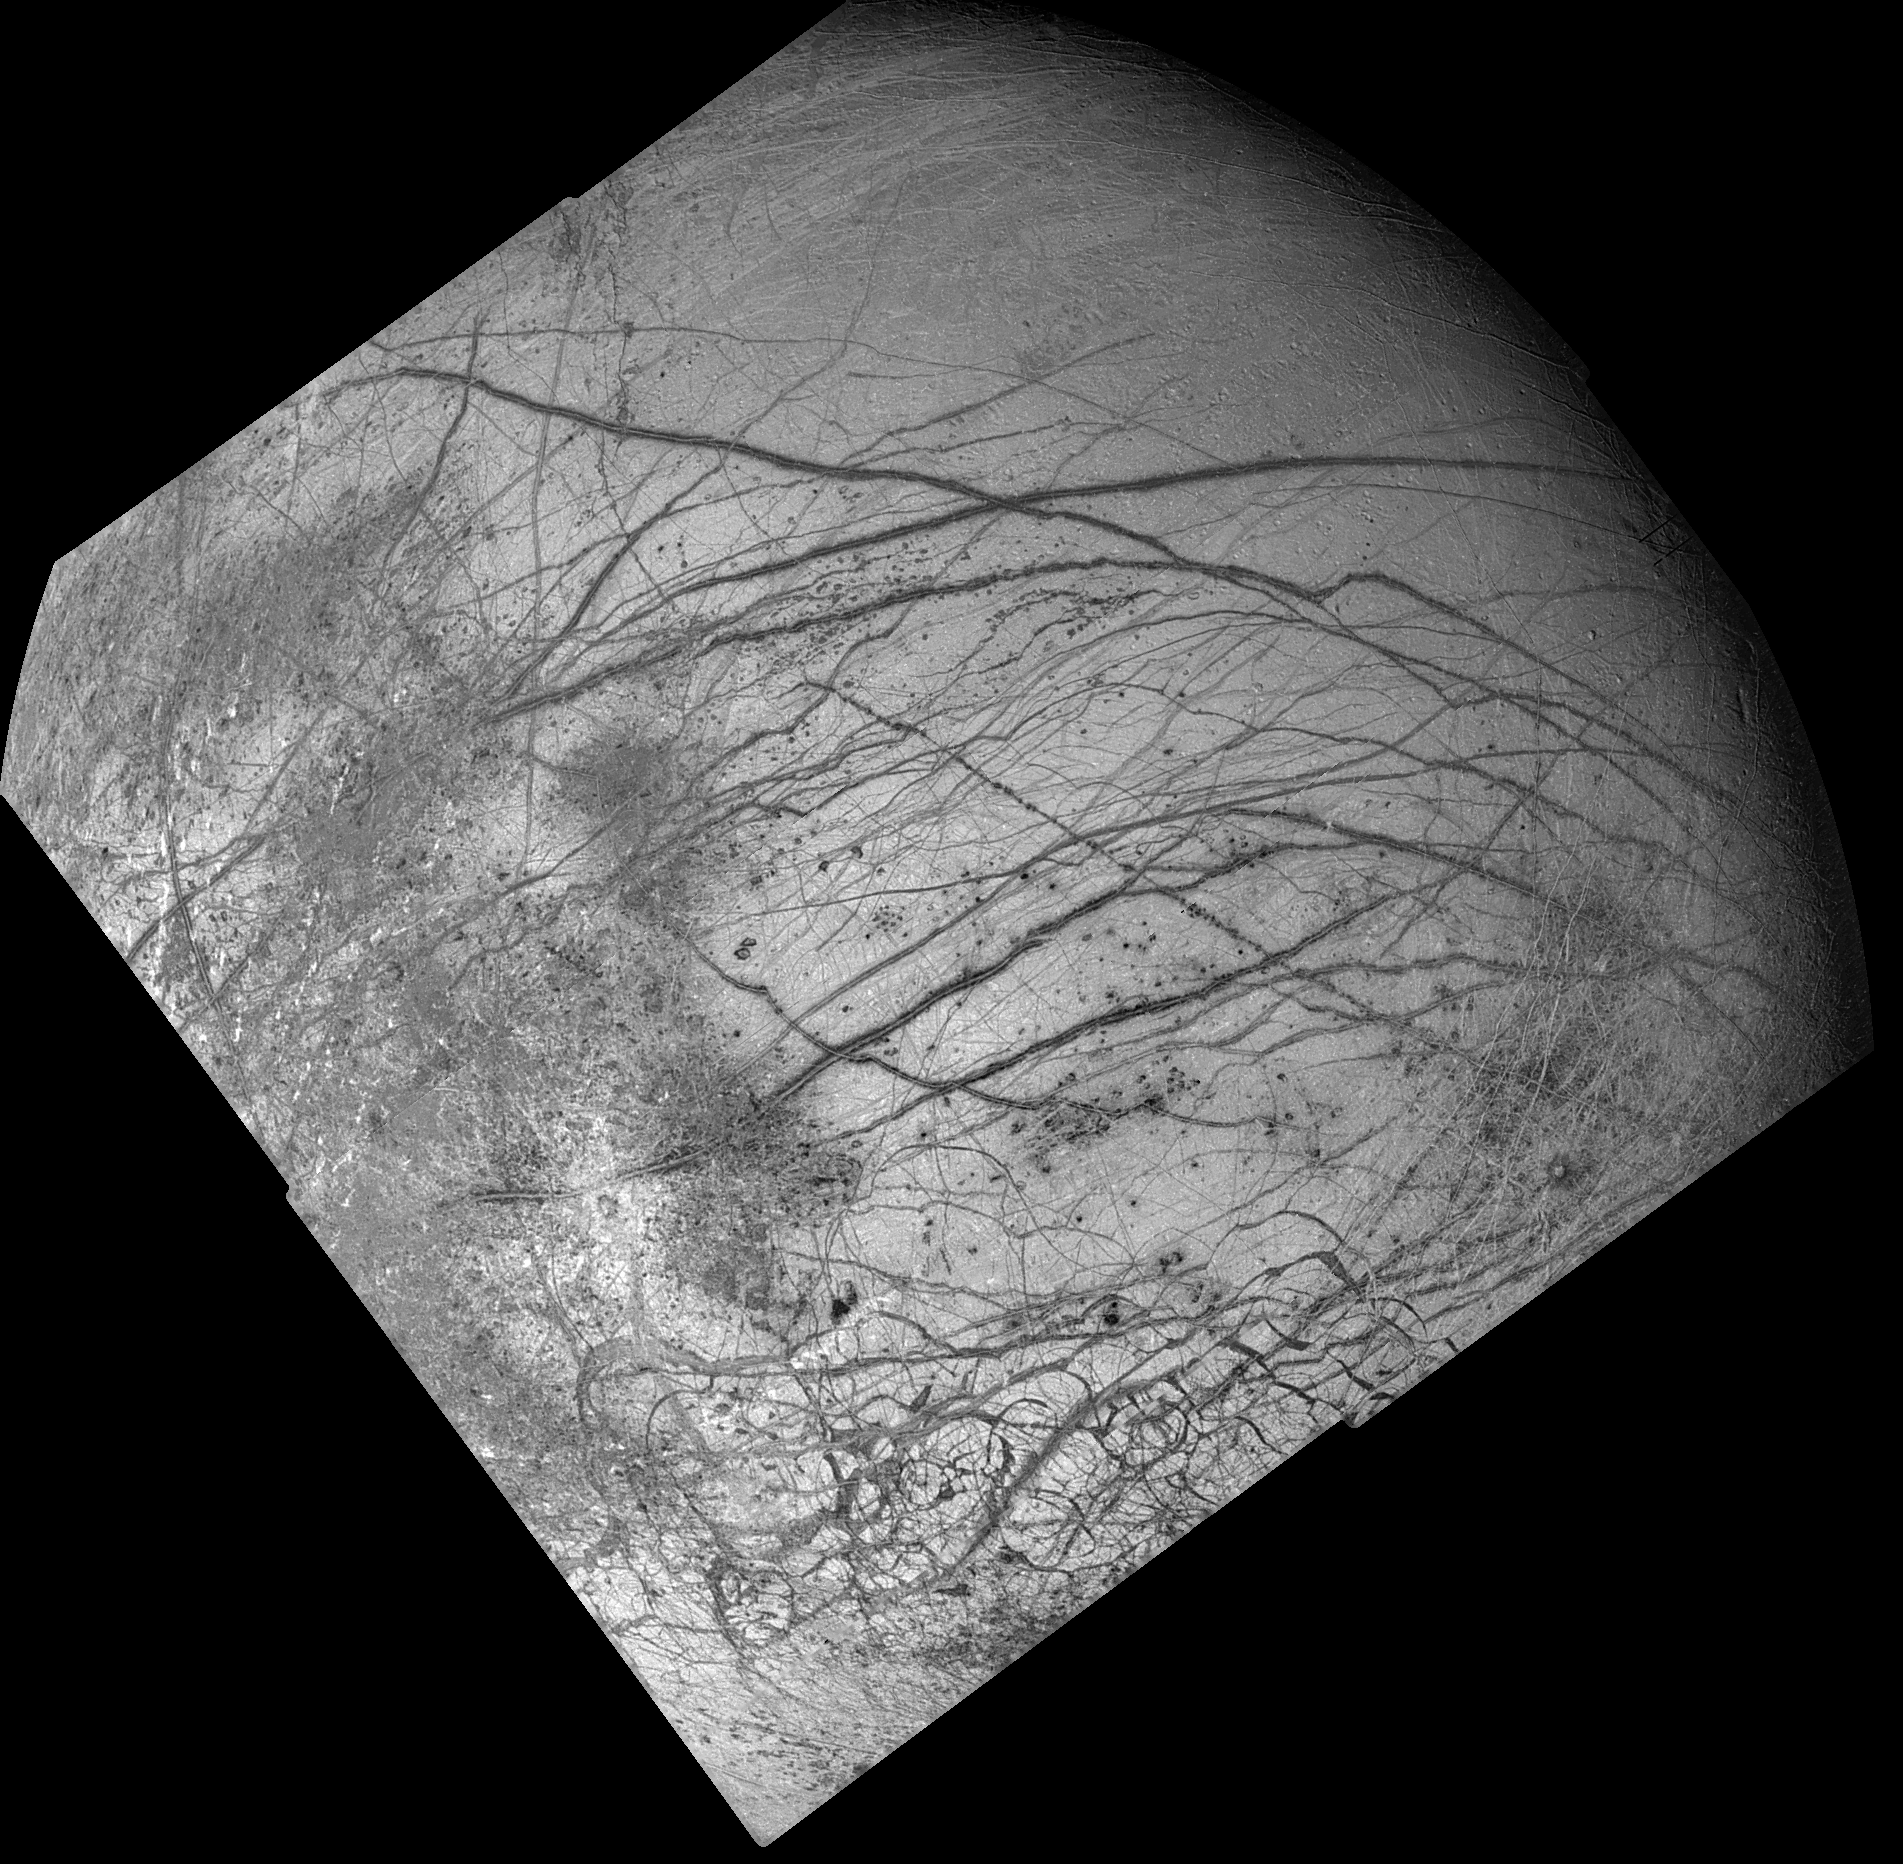

Dark Bands on Europa

Dark crisscrossing bands on Jupiter’s moon Europa represent widespread disruption from fracturing and the possible eruption of gases and rocky material from the moon’s interior in this four-frame mosaic of images from NASA’s Galileo spacecraft. These and other features suggest that soft ice or liquid water was present below the ice crust at the time of disruption. The data do not rule out the possibility that such conditions exist on Europa today. The pictures were taken from a distance of 156,000 kilometers (about 96,300 miles) on June 27, 1996. Many of the dark bands are more than 1,600 kilometers (1,000 miles) long, exceeding the length of the San Andreas fault of California. Some of the features seen on the mosaic resulted from meteoritic impact, including a 30- kilometer (18.5 mile) diameter crater visible as a bright scar in the lower third of the picture. In addition, dozens of shallow craters seen in some terrains along the sunset terminator zone (upper right shadowed area of the image) are probably impact craters. Other areas along the terminator lack craters, indicating relatively youthful surfaces, suggestive of recent eruptions of icy slush from the interior. The lower quarter of the mosaic includes highly fractured terrain where the icy crust has been broken into slabs as large as 30 kilometers (18.5 miles) across. The mosaic covers a large part of the northern hemisphere and includes the north pole at the top of the image. The sun illuminates the surface from the left. The area shown is centered on 20 degrees north latitude and 220 degrees west longitude and is about as wide as the United States west of the Mississippi River. The Galileo mission is managed by NASA’s Jet Propulsion Laboratory.

Credit: NASA/JPL/USGS